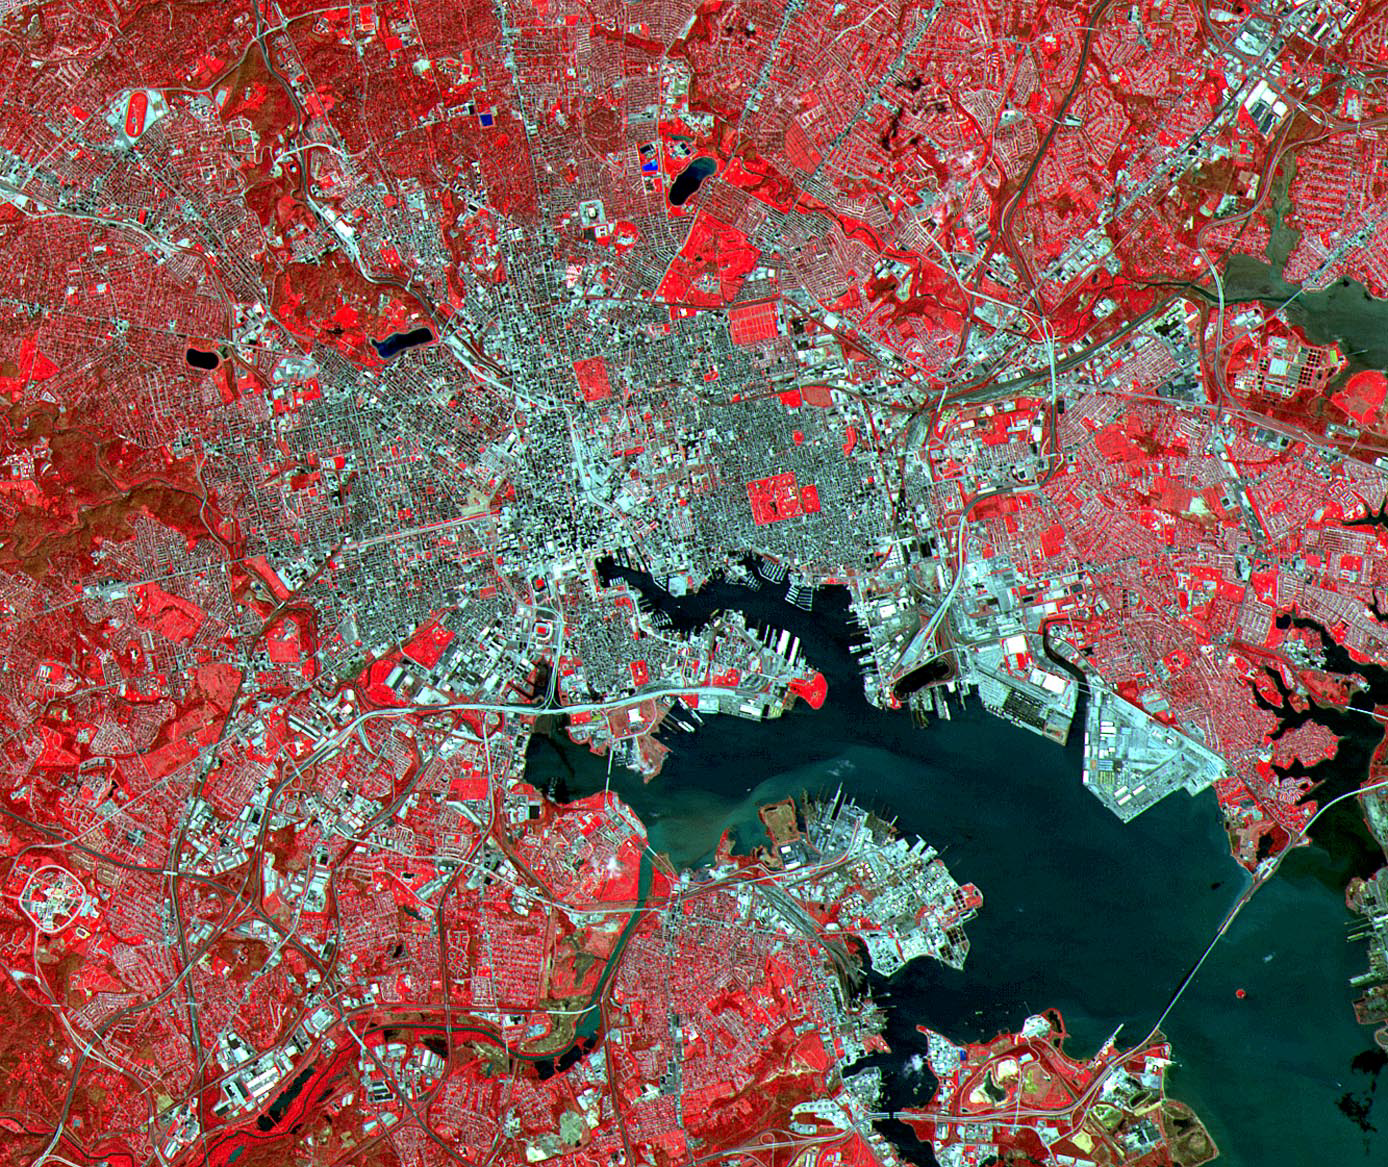

Baltimore, MD

Baltimore is the largest city in Maryland and one of the busiest ports in the United States. Its economy focuses on research and development, especially in the areas of aquaculture, pharmaceuticals, and medical supplies and services. Before European settlement, the site of Baltimore was inhabited by Native Americans of the Susquehannock tribe. The town was founded in 1729 and named for the barons Baltimore, the British founders of the Maryland Colony. This ASTER image of Baltimore was acquired on April 4, 2000, covers an area of 17 by 20 km, and is located at 39.3 degrees north latitude and 76.7 degrees west longitude.

The U.S. science team is located at NASA’s Jet Propulsion Laboratory, Pasadena, Calif. The Terra mission is part of NASA’s Science Mission Directorate.

Credit: NASA/GSFC/METI/ERSDAC/JAROS, and U.S./Japan ASTER Science Team